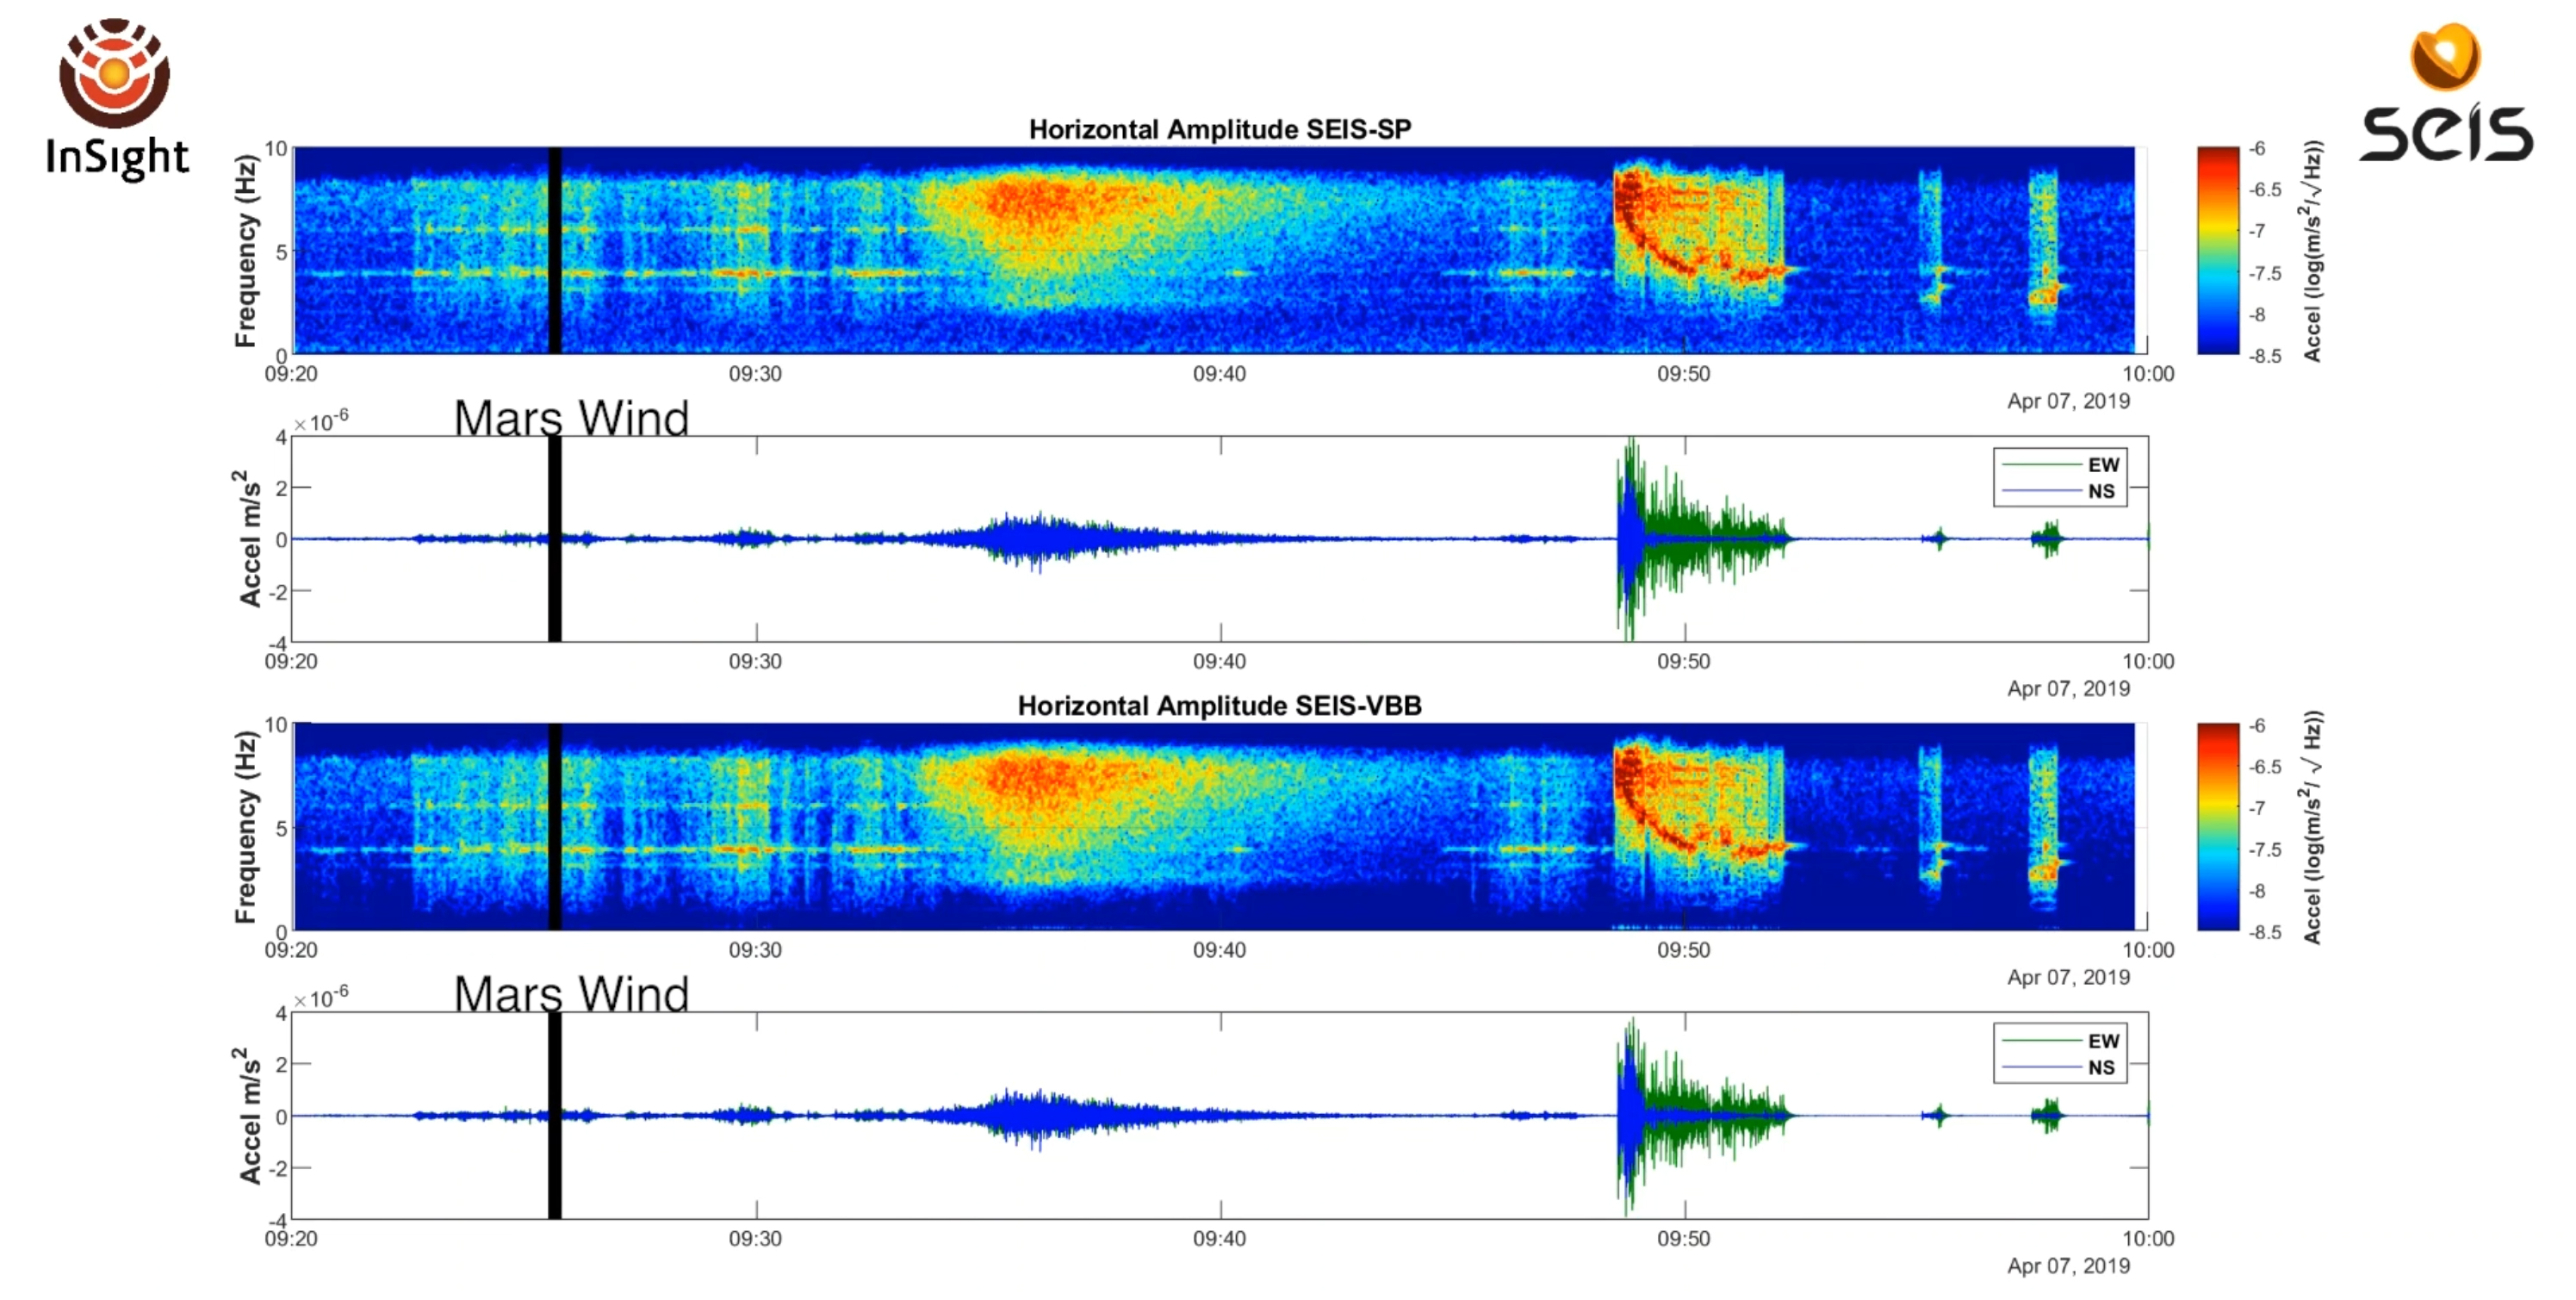

InSight’s Sol 128 Seismic Event

This video and audio illustrates a seismic event detected by NASA’s InSight on April 6, 2019, the 128th Martian day, or sol, of the mission. Three distinct kinds of sounds can be heard, all of them detected as ground vibrations by the spacecraft’s seismometer, called the Seismic Experiment for Interior Structure (SEIS): There’s noise from Martian wind; the seismic event itself; and the spacecraft’s robotic arm as it moves to take pictures.

This event is the first likely marsquake recorded by the InSight team. Several other seismic events have been recorded but are much more ambiguous than this signal.

The audio underscores just how seismically noisy the Martian surface can be and was produced from two sets of sensors included with SEIS. You can hear sounds from the Very Broad Band sensors from your left speakers and sounds from the Short Period sensors from your right speakers. Audio from both sets of sensors have been sped up by a factor of 60; the actual vibrations on Mars would not have been audible to the human ear.

JPL manages InSight for NASA’s Science Mission Directorate. InSight is part of NASA’s Discovery Program, managed by the agency’s Marshall Space Flight Center in Huntsville, Alabama. Lockheed Martin Space in Denver built the InSight spacecraft, including its cruise stage and lander, and supports spacecraft operations for the mission.

Credit: NASA/JPL-Caltech/CNES/IPGP/Imperial College London